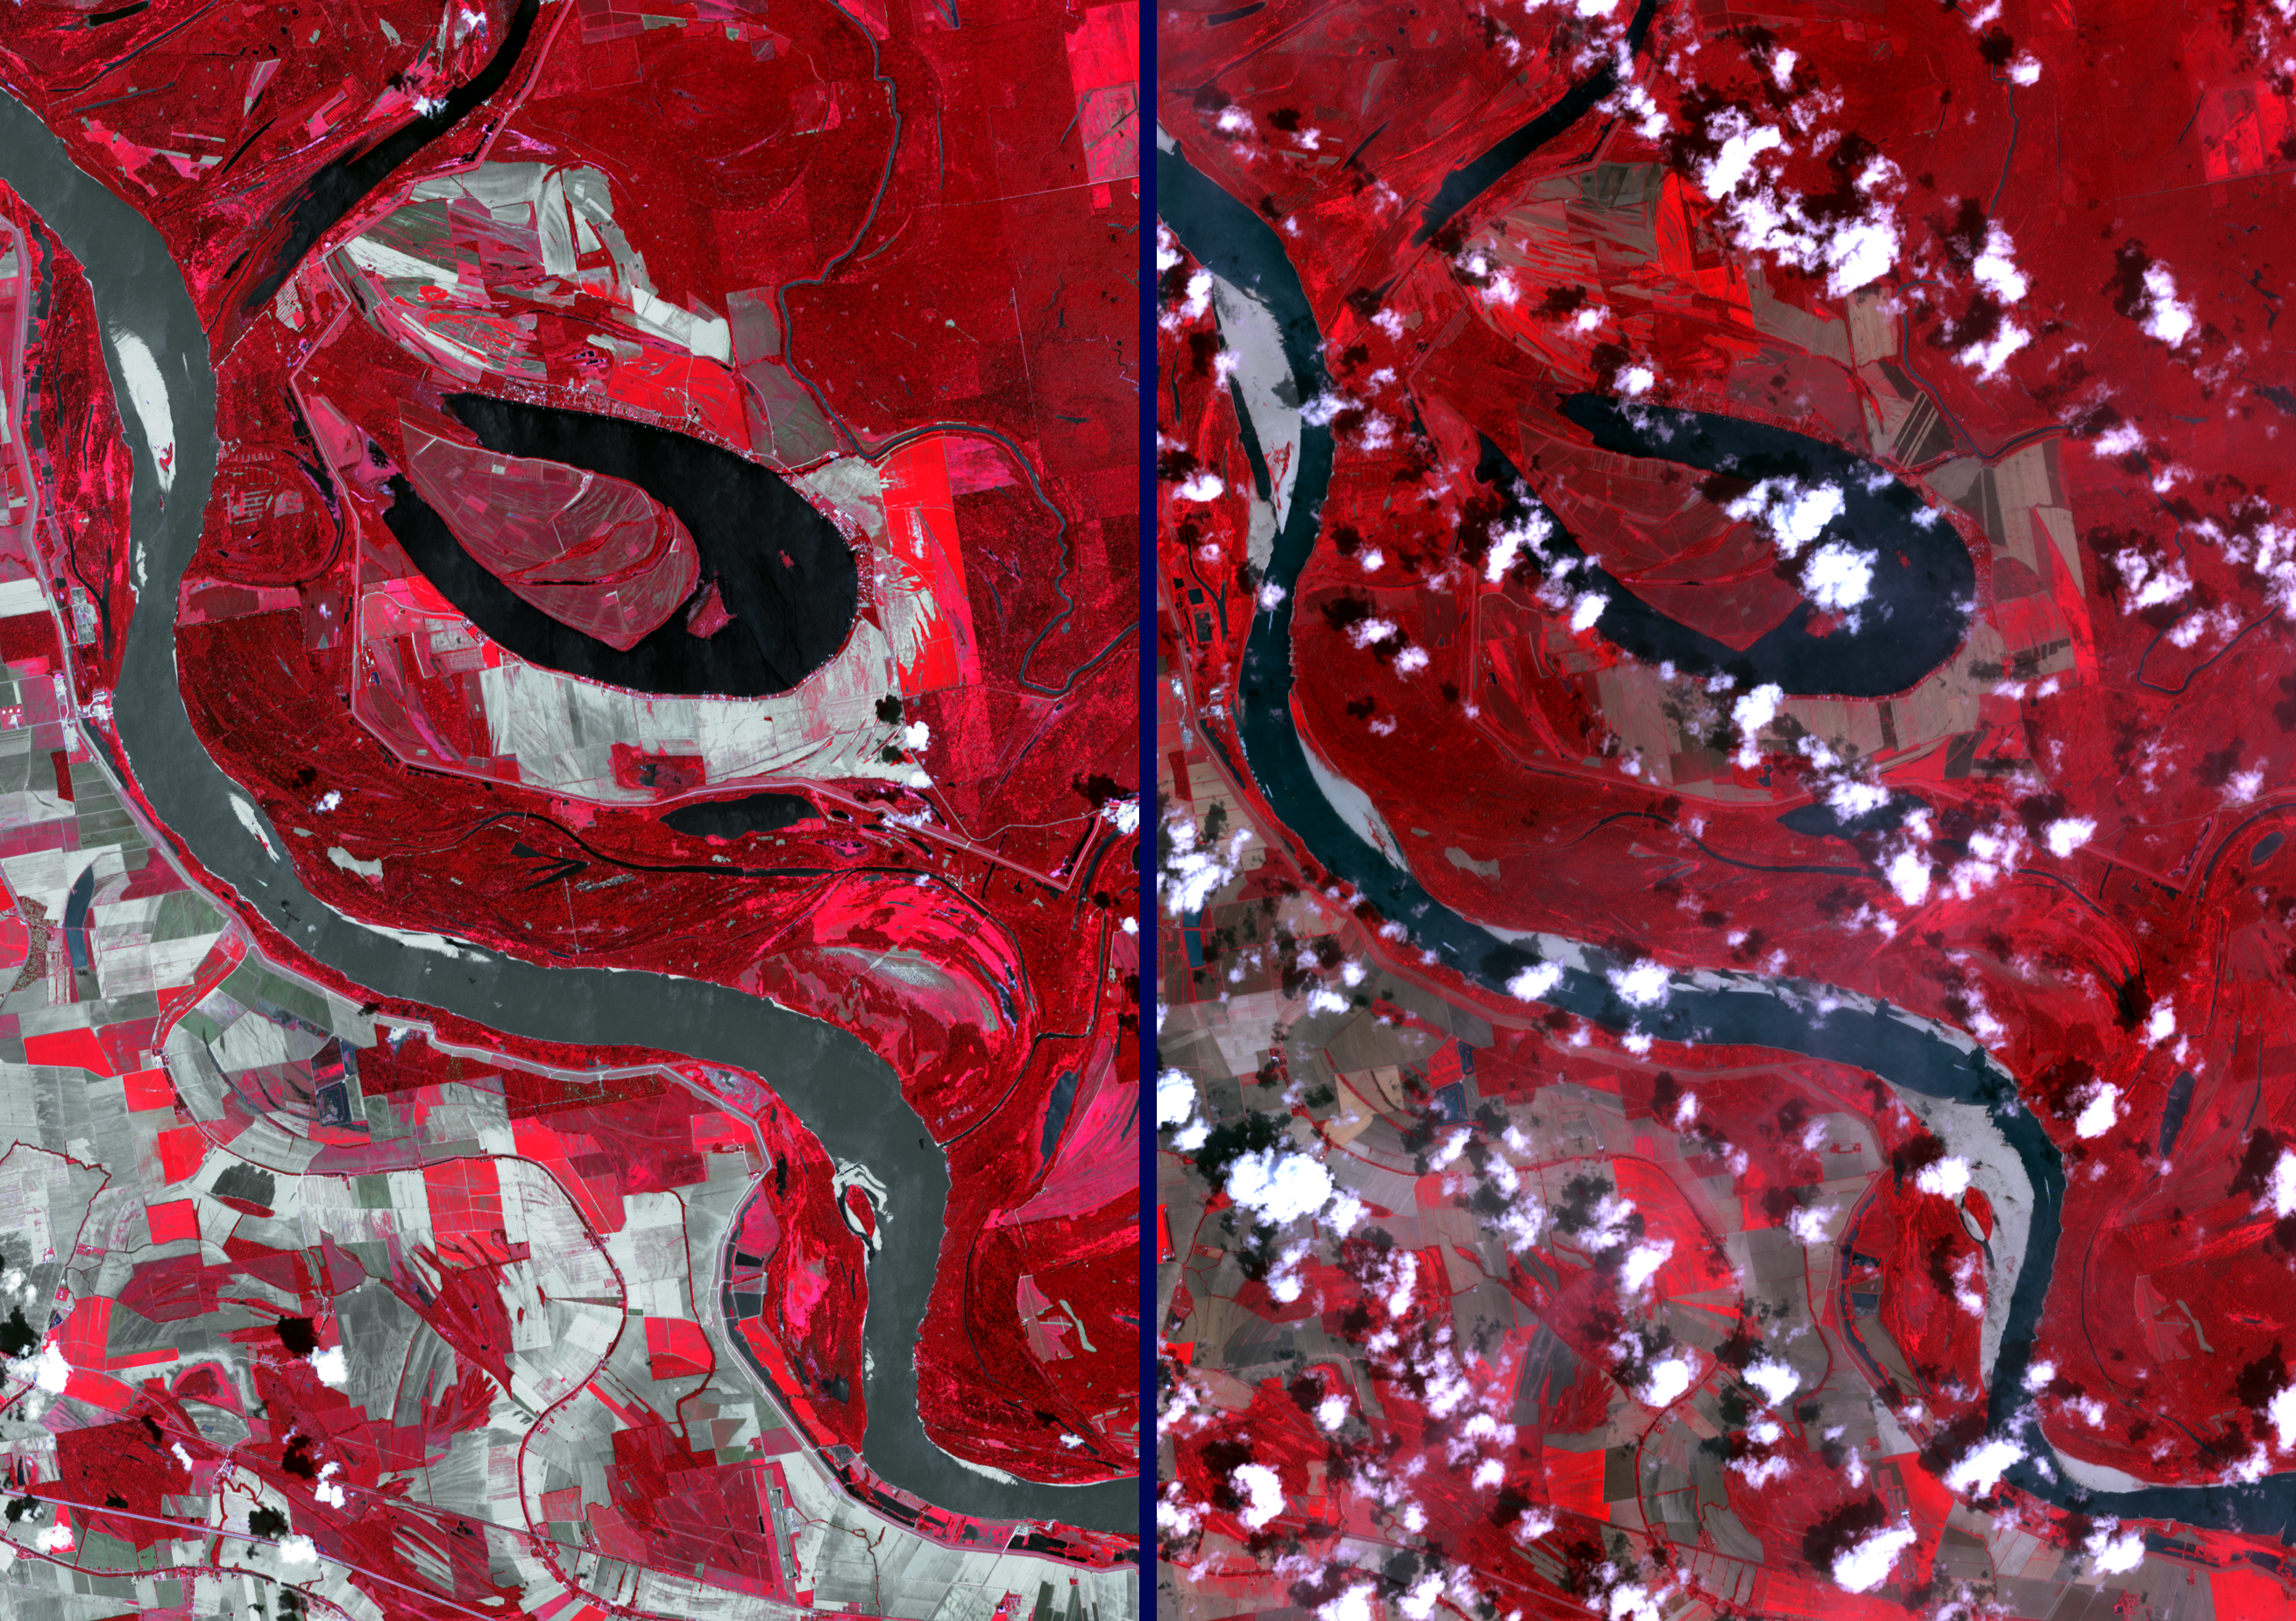

NASA Spacecraft Images Drought’s Impacts on the Mighty Mississippi

As the summer 2012 drought continued to afflict the U.S. Midwest, water levels of the Mississippi River approached historic lows, halting barge and towboat traffic and seriously disrupting shipping traffic. Sand bars are exposed in this image (right) acquired by the Advanced Spaceborne Thermal Emission and Reflection Radiometer (ASTER) instrument on NASA’s Terra spacecraft on Aug. 24, 2012, 13 miles (20 kilometers) north of Vicksburg, Miss. For comparison, the left image shows the same area in Sept. 2009. Vegetation is portrayed in red colors, and water as black or dark gray. The images cover an area of 12.1 by 17.2 miles (19.5 by 27.7 kilometers).

With its 14 spectral bands from the visible to the thermal infrared wavelength region and its high spatial resolution of 15 to 90 meters (about 50 to 300 feet), ASTER images Earth to map and monitor the changing surface of our planet. ASTER is one of five Earth-observing instruments launched Dec. 18, 1999, on Terra. The instrument was built by Japan’s Ministry of Economy, Trade and Industry. A joint U.S./Japan science team is responsible for validation and calibration of the instrument and data products.

The broad spectral coverage and high spectral resolution of ASTER provides scientists in numerous disciplines with critical information for surface mapping and monitoring of dynamic conditions and temporal change. Example applications are: monitoring glacial advances and retreats; monitoring potentially active volcanoes; identifying crop stress; determining cloud morphology and physical properties; wetlands evaluation; thermal pollution monitoring; coral reef degradation; surface temperature mapping of soils and geology; and measuring surface heat balance.

The U.S. science team is located at NASA’s Jet Propulsion Laboratory, Pasadena, Calif. The Terra mission is part of NASA’s Science Mission Directorate, Washington, D.C.

Credit: NASA/GSFC/METI/ERSDAC/JAROS, and U.S./Japan ASTER Science Team